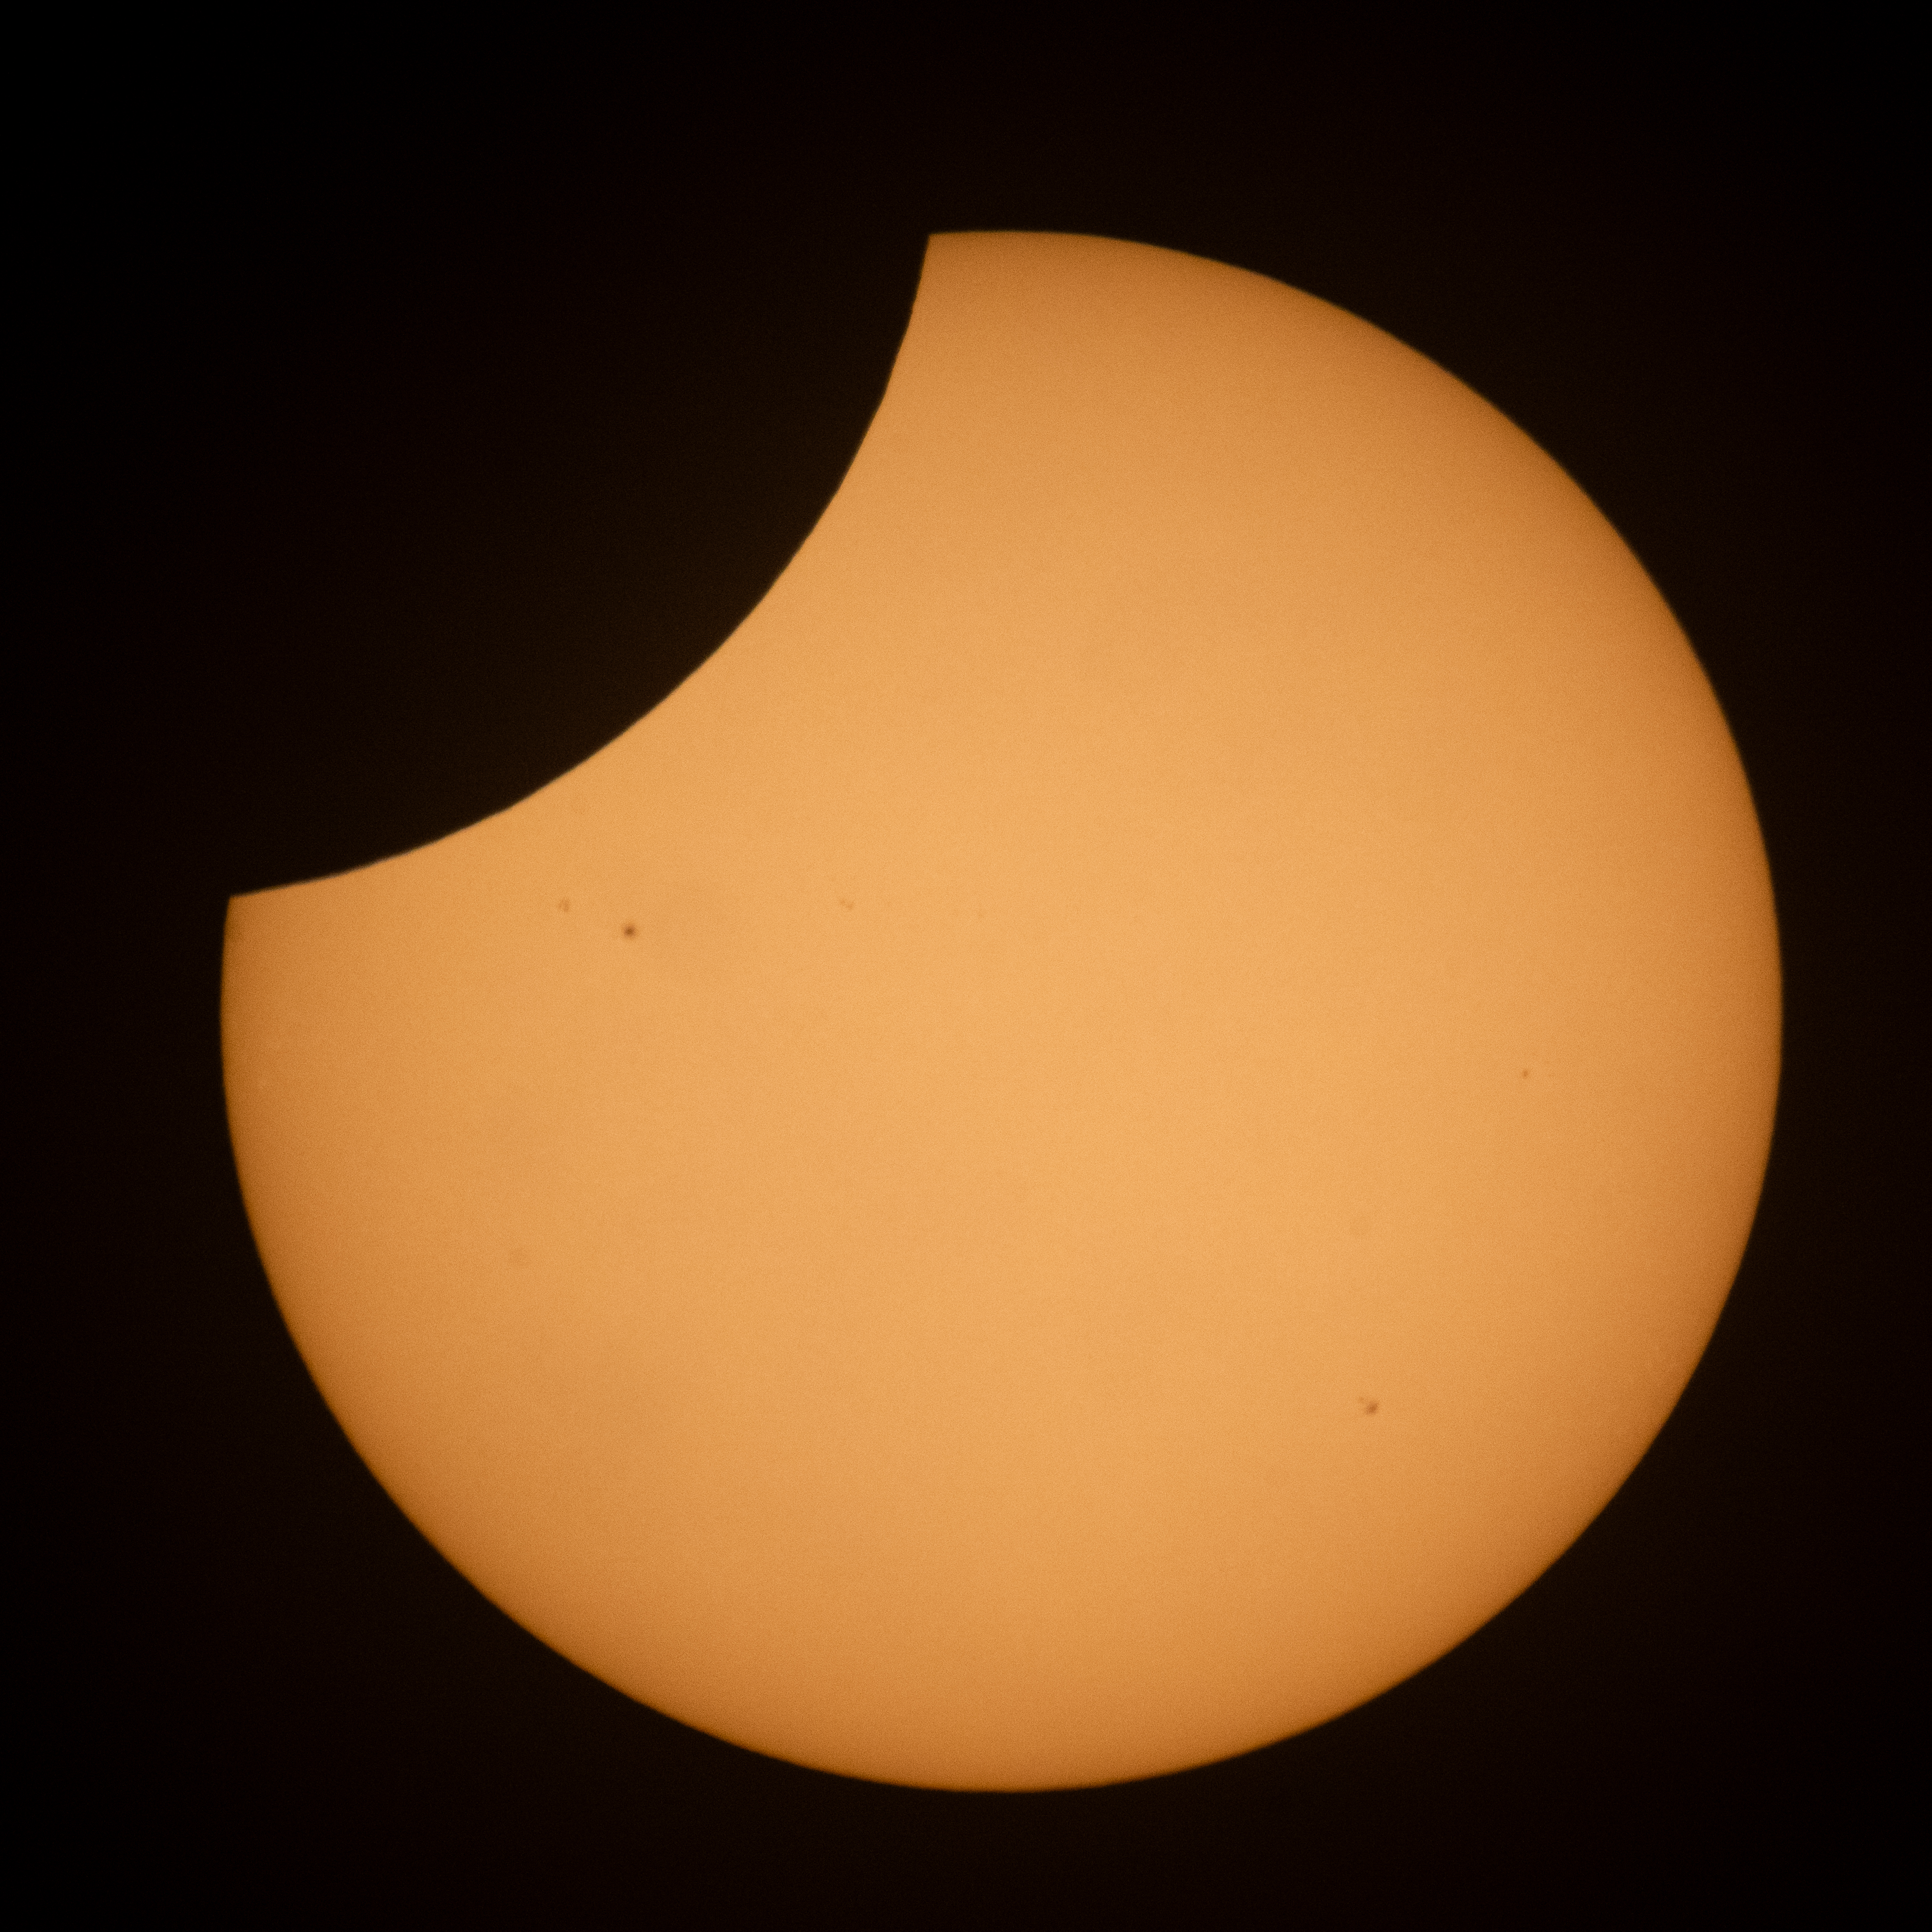

2026 Partial Solar Eclipse

The Moon is seen passing in front of the Sun during a partial solar eclipse from Hodgdon, Maine, Wednesday, Aug. 12, 2026. A total solar eclipse swept across parts of Greenland, Iceland, northern Russia, the Atlantic Ocean, Spain, and a small corner of Portugal. A Partial eclipse was visible in parts of the U.S., most of Canada, much of Europe, and northwest Africa.

Credit: NASA/Joel Kowsky